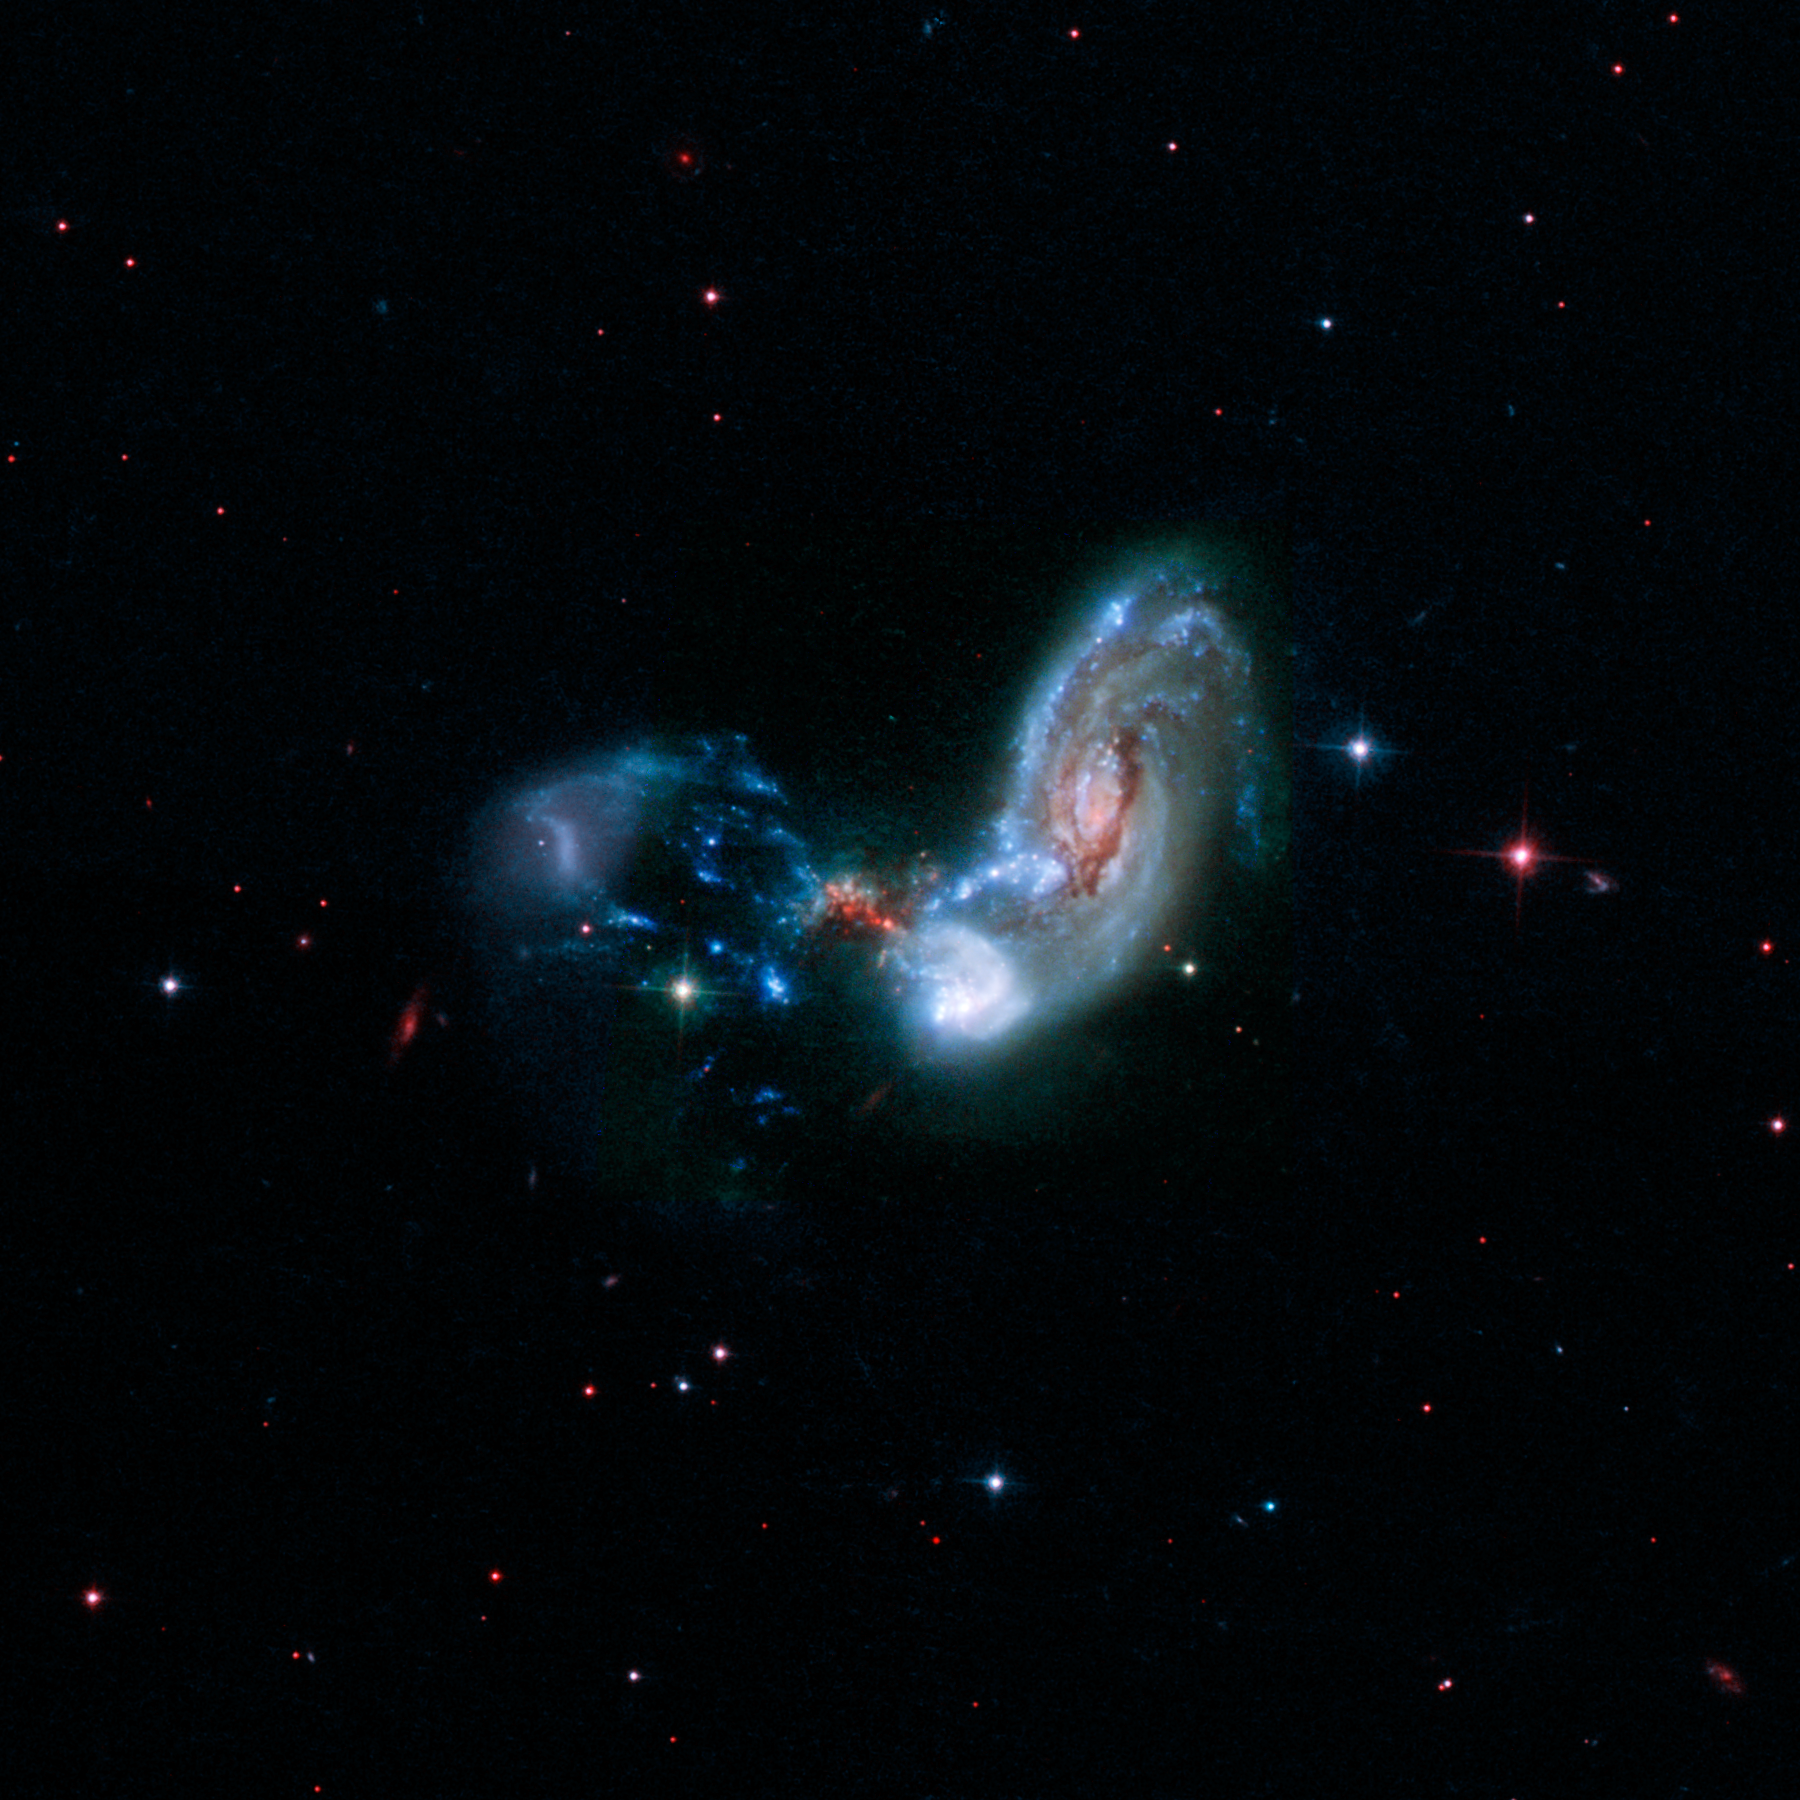

Hubble View of Galaxy Merger II Zw 096

The merging galaxies known collectively as II Zw 096 are shown in this image from NASA's Hubble Space Telescope. This rendering combines light spanning the far-ultraviolet into the near-infrared.

This galaxy merger is the site of a spectacular burst of star formation that is hinted at in the red speckles near the middle of the image. This dust-shrouded area conceals a brilliant burst of star formation that becomes more apparent at longer wavelengths of infrared light.

Researchers using infrared data from NASA's Spitzer Space Telescope estimate the starburst is cranking out stars at the breakneck pace of around 100 solar masses, or masses of our Sun, per year. They were surprised to see such a brilliant infrared glow in an area so far offset from the center of the spiral galaxy. Starbursts are often found crammed into the very centers of merging galaxies, but this is the brightest starburst ever seen outside a galaxy's nucleus.

This Hubble image represents far-ultraviolet light at a wavelength of 0.15 microns as blue, visible light at 0.44 microns as cyan, and near infrared light at 0.9 microns as red.

Credit: NASA/JPL-Caltech/STScI/H. Inami (SSC/Caltech)